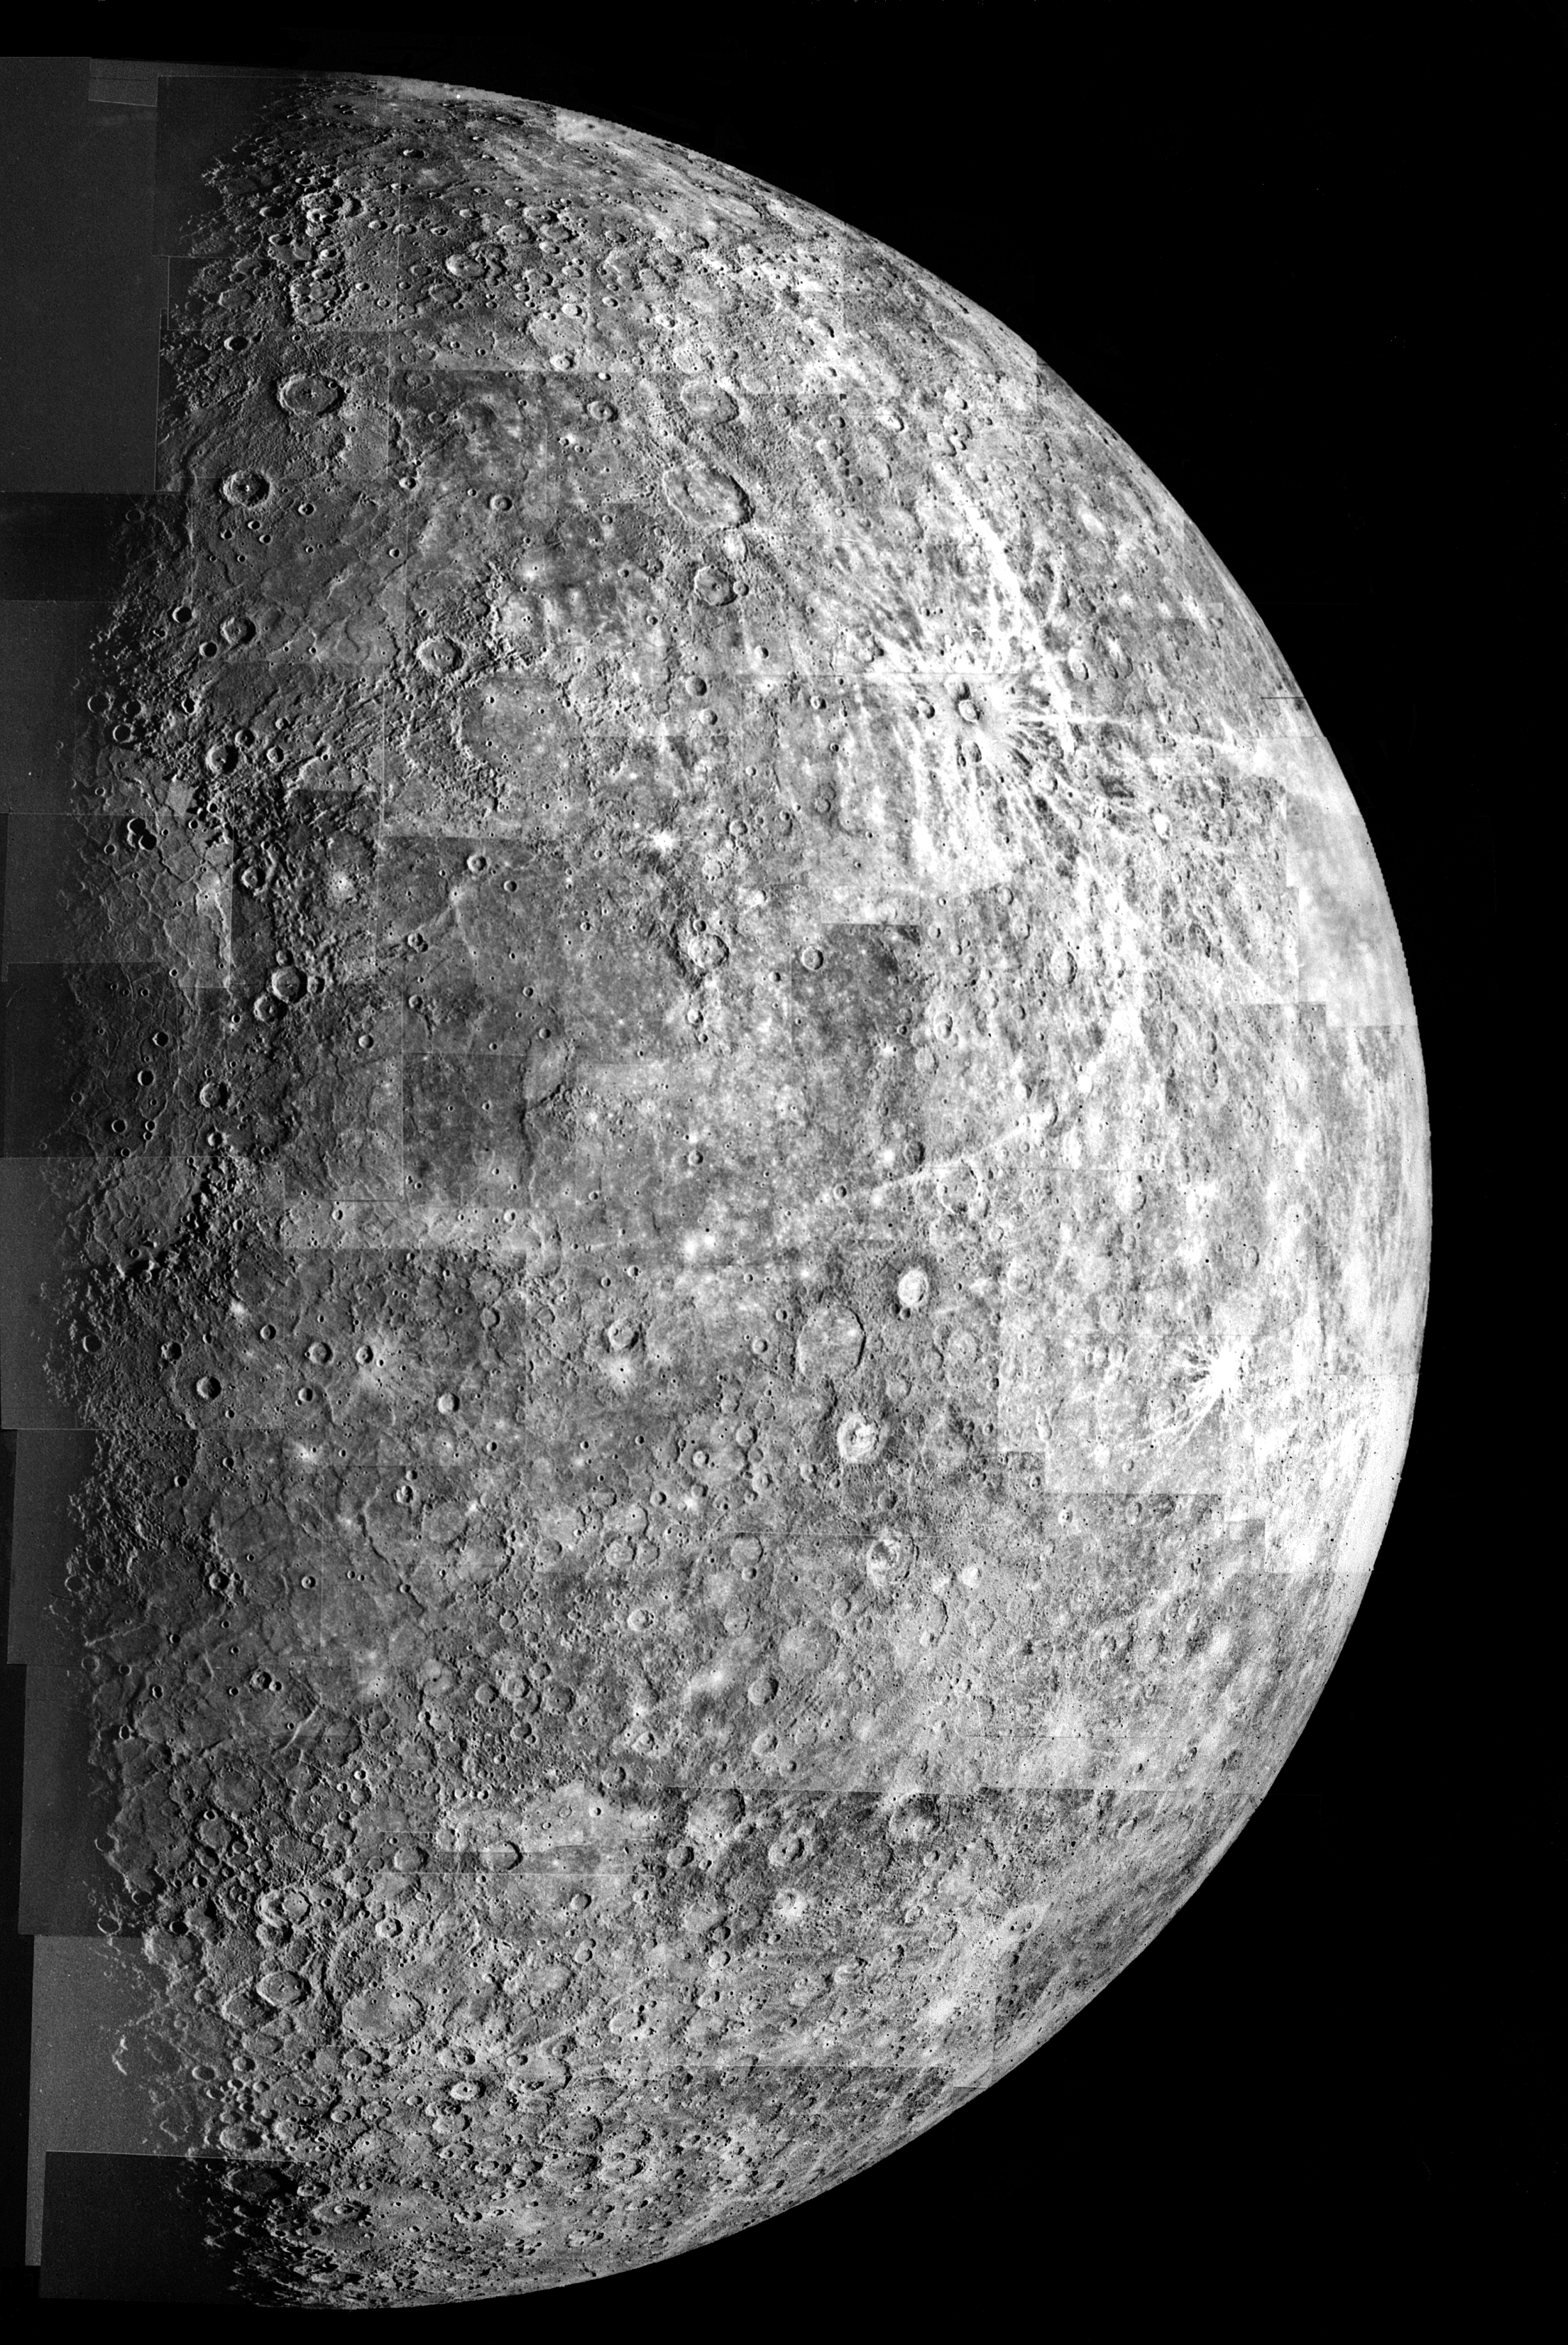

Photomosaic of Mercury – Outbound View

After passing on the darkside of the planet, Mariner 10 photographed the other, somewhat more illuminated hemisphere of Mercury. The north pole is at the top, two-thirds down from which is the equator.

The Mariner 10 spacecraft was launched in 1974. The spacecraft took images of Venus in February 1974 on the way to three encounters with Mercury in March and September 1974 and March 1975. The spacecraft took more than 7,000 images of Mercury, Venus, the Earth and the Moon during its mission.

The Mariner 10 Mission was managed by the Jet Propulsion Laboratory for NASA’s Office of Space Science in Washington, D.C.

Credit: NASA/JPL